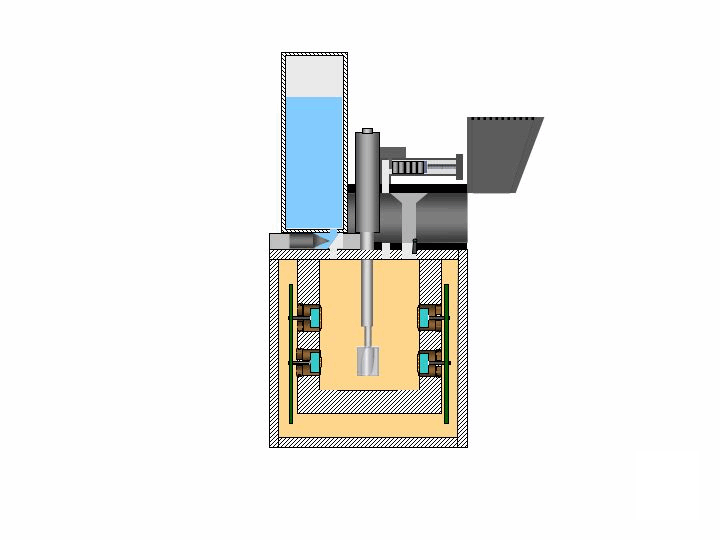

Phoenix’s Wet Chemistry Lab

This is an illustration of soil analysis on NASA’s Phoenix Mars Lander’s Wet Chemistry Lab (WCL) on board the Microscopy, Electrochemistry, and Conductivity Analyzer (MECA) instrument. By dissolving small amounts of soil in water, WCL will attempt to determine the pH, the abundance of minerals such as magnesium and sodium cations or chloride, bromide and sulfate anions, as well as the conductivity and redox potential.

The Phoenix Mission is led by the University of Arizona, Tucson, on behalf of NASA. Project management of the mission is by NASA’s Jet Propulsion Laboratory, Pasadena, Calif. Spacecraft development is by Lockheed Martin Space Systems, Denver.

Photojournal Note: As planned, the Phoenix lander, which landed May 25, 2008 23:53 UTC, ended communications in November 2008, about six months after landing, when its solar panels ceased operating in the dark Martian winter.

Credit: NASA/JPL-Caltech/University of Arizona